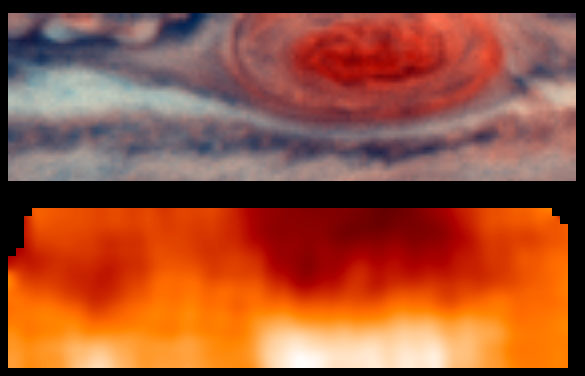

Jovian Temperatures–Highest Resolution

This is the highest resolution image ever recorded of Jupiter’s temperature field. It was obtained by NASA’s Galileo mission, with its Photopolarimeter-Radiometer (PPR) experiment, during the seventh of its 10 orbits around Jupiter to date, in the vicinity of Jupiter’s Great Red Spot. This image, shown on the bottom panel, indicates the forces powering Jovian winds, and differentiates between areas of strongest upwelling and downwelling winds in the upper part of the atmosphere where winds are strong. For reference, the upper panel shows the visible clouds in a Hubble Space Telescope Planetary Camera color composite image of the same part of the planet taken within 10 hours of the PPR observation.

Many of Galileo’s atmospheric observations targeted specific Jovian cloud features, including the Great Red Spot. It is the planet’s coldest region, indicating that winds are upwelling and forcing air to expand outward over its entire visible extent. The edges of the cold inner region of the Great Red Spot are close to the PPR’s 1800-kilometer (1100-mile) spatial resolution. The largest temperature gradient is also seen between the cold “inner” Great Red Spot and a region some 5000 kilometers (3000 miles) south which is more than 10 degrees warmer. This implies a strong eastward jet, consistent with cloud-tracked winds.

The southern central portion of the Great Red Spot is not as cold as the rest of the feature. This is consistent with the winds inside the Great Red Spot being more complicated than a simple counterclockwise rotation around the center.

The Jet Propulsion Laboratory, Pasadena, CA manages the mission for NASA’s Office of Space Science, Washington, DC.

Credit: NASA/JPL